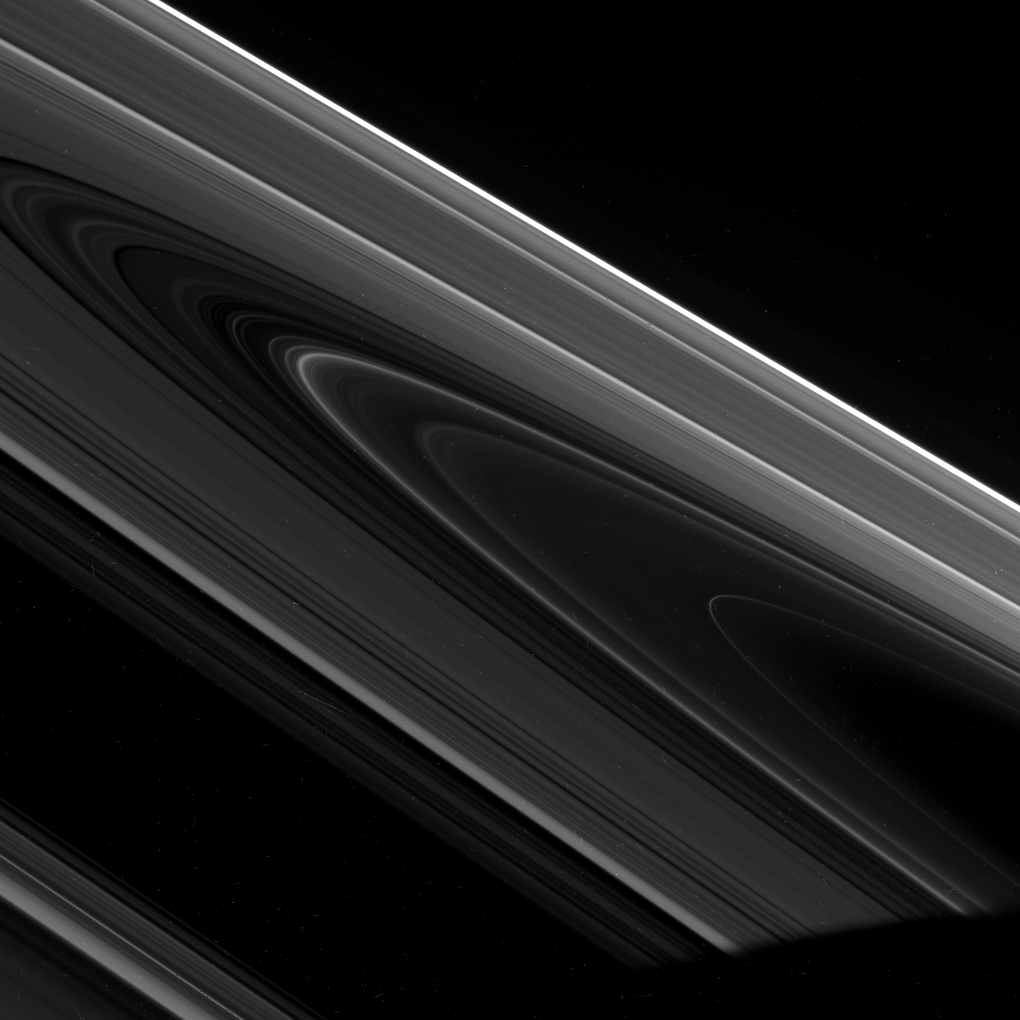

High-phase Rings

The Cassini spacecraft captured this dramatic view of the unilluminated side of Saturn’s rings seen at a high phase angle.

Phase angle refers to the angle formed by the Sun, the object being viewed (the rings) and the spacecraft. At an angle of zero degrees the Sun is directly behind Cassini; at 180 degrees the Sun is directly in front of the spacecraft.

Many otherwise faint ring features brighten substantially when viewed at high phase. In this image, normally faint regions within the D and inner C rings can be seen extending from lower right toward center.

The many small specks in the image were created by cosmic rays striking the camera’s detector.

This view looks toward the rings from about 2 degrees above the ringplane. The planet’s shadow darkens the scene at lower right.

The image was taken in visible light with the Cassini spacecraft wide-angle camera on Feb. 20, 2008. The view was obtained at a distance of approximately 211,000 kilometers (131,000 miles) from Saturn and at a phase angle of 166 degrees. Image scale on the sky at the distance of Saturn is 9 kilometers (6 miles) per pixel.

The Cassini-Huygens mission is a cooperative project of NASA, the European Space Agency and the Italian Space Agency. The Jet Propulsion Laboratory, a division of the California Institute of Technology in Pasadena, manages the mission for NASA’s Science Mission Directorate, Washington, D.C. The Cassini orbiter and its two onboard cameras were designed, developed and assembled at JPL. The imaging operations center is based at the Space Science Institute in Boulder, Colo.

Credit: NASA/JPL/Space Science Institute